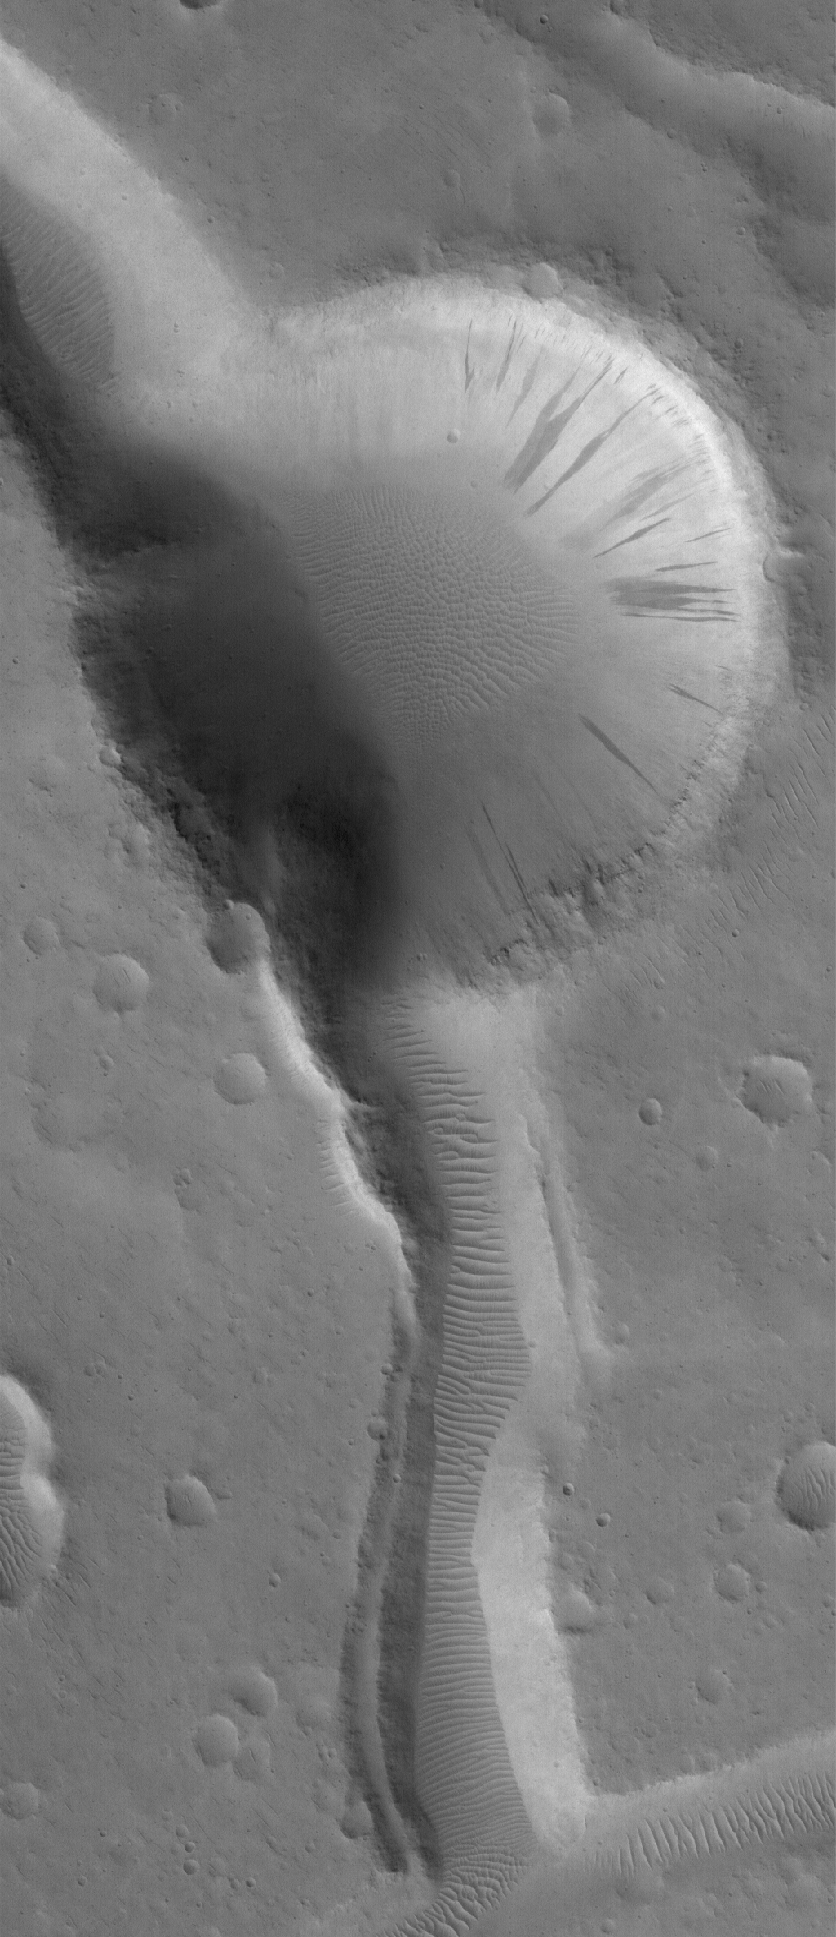

Cut By Troughs

1 September 2005
This Mars Global Surveyor (MGS) Mars Orbiter Camera (MOC) image shows an impact crater cut by troughs which formed after the crater formed. The crater and troughs have large windblown ripples on their floors. The ripples, troughs, craters, and other surfaces in this scene have all been mantled by dust. Dark streaks on slopes indicate areas where avalanches of dry dust have occurred. These features are located on Sacra Mena, a large mesa in the Kasei Valles region.

Location near: 25.4°N, 66.8°W
Image width: width: ~3 km (~1.9 mi)
Illumination from: lower left
Season: Northern Autumn

Credit: NASA/JPL/Malin Space Science Systems